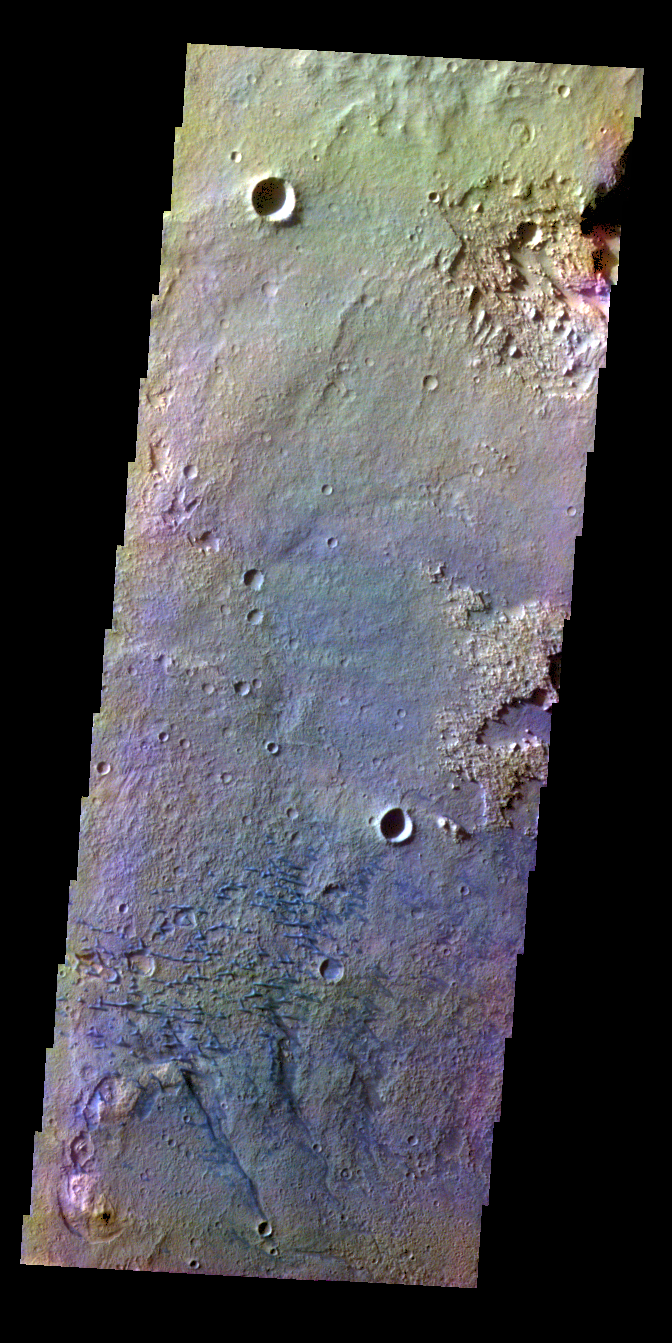

Schaeberle Crater – False Color

The THEMIS VIS camera contains 5 filters. The data from different filters can be combined in multiple ways to create a false color image. These false color images may reveal subtle variations of the surface not easily identified in a single band image. Today’s false color image shows part of the floor of Schaeberle Crater, including small dunes.

Credit: NASA/JPL-Caltech/ASU